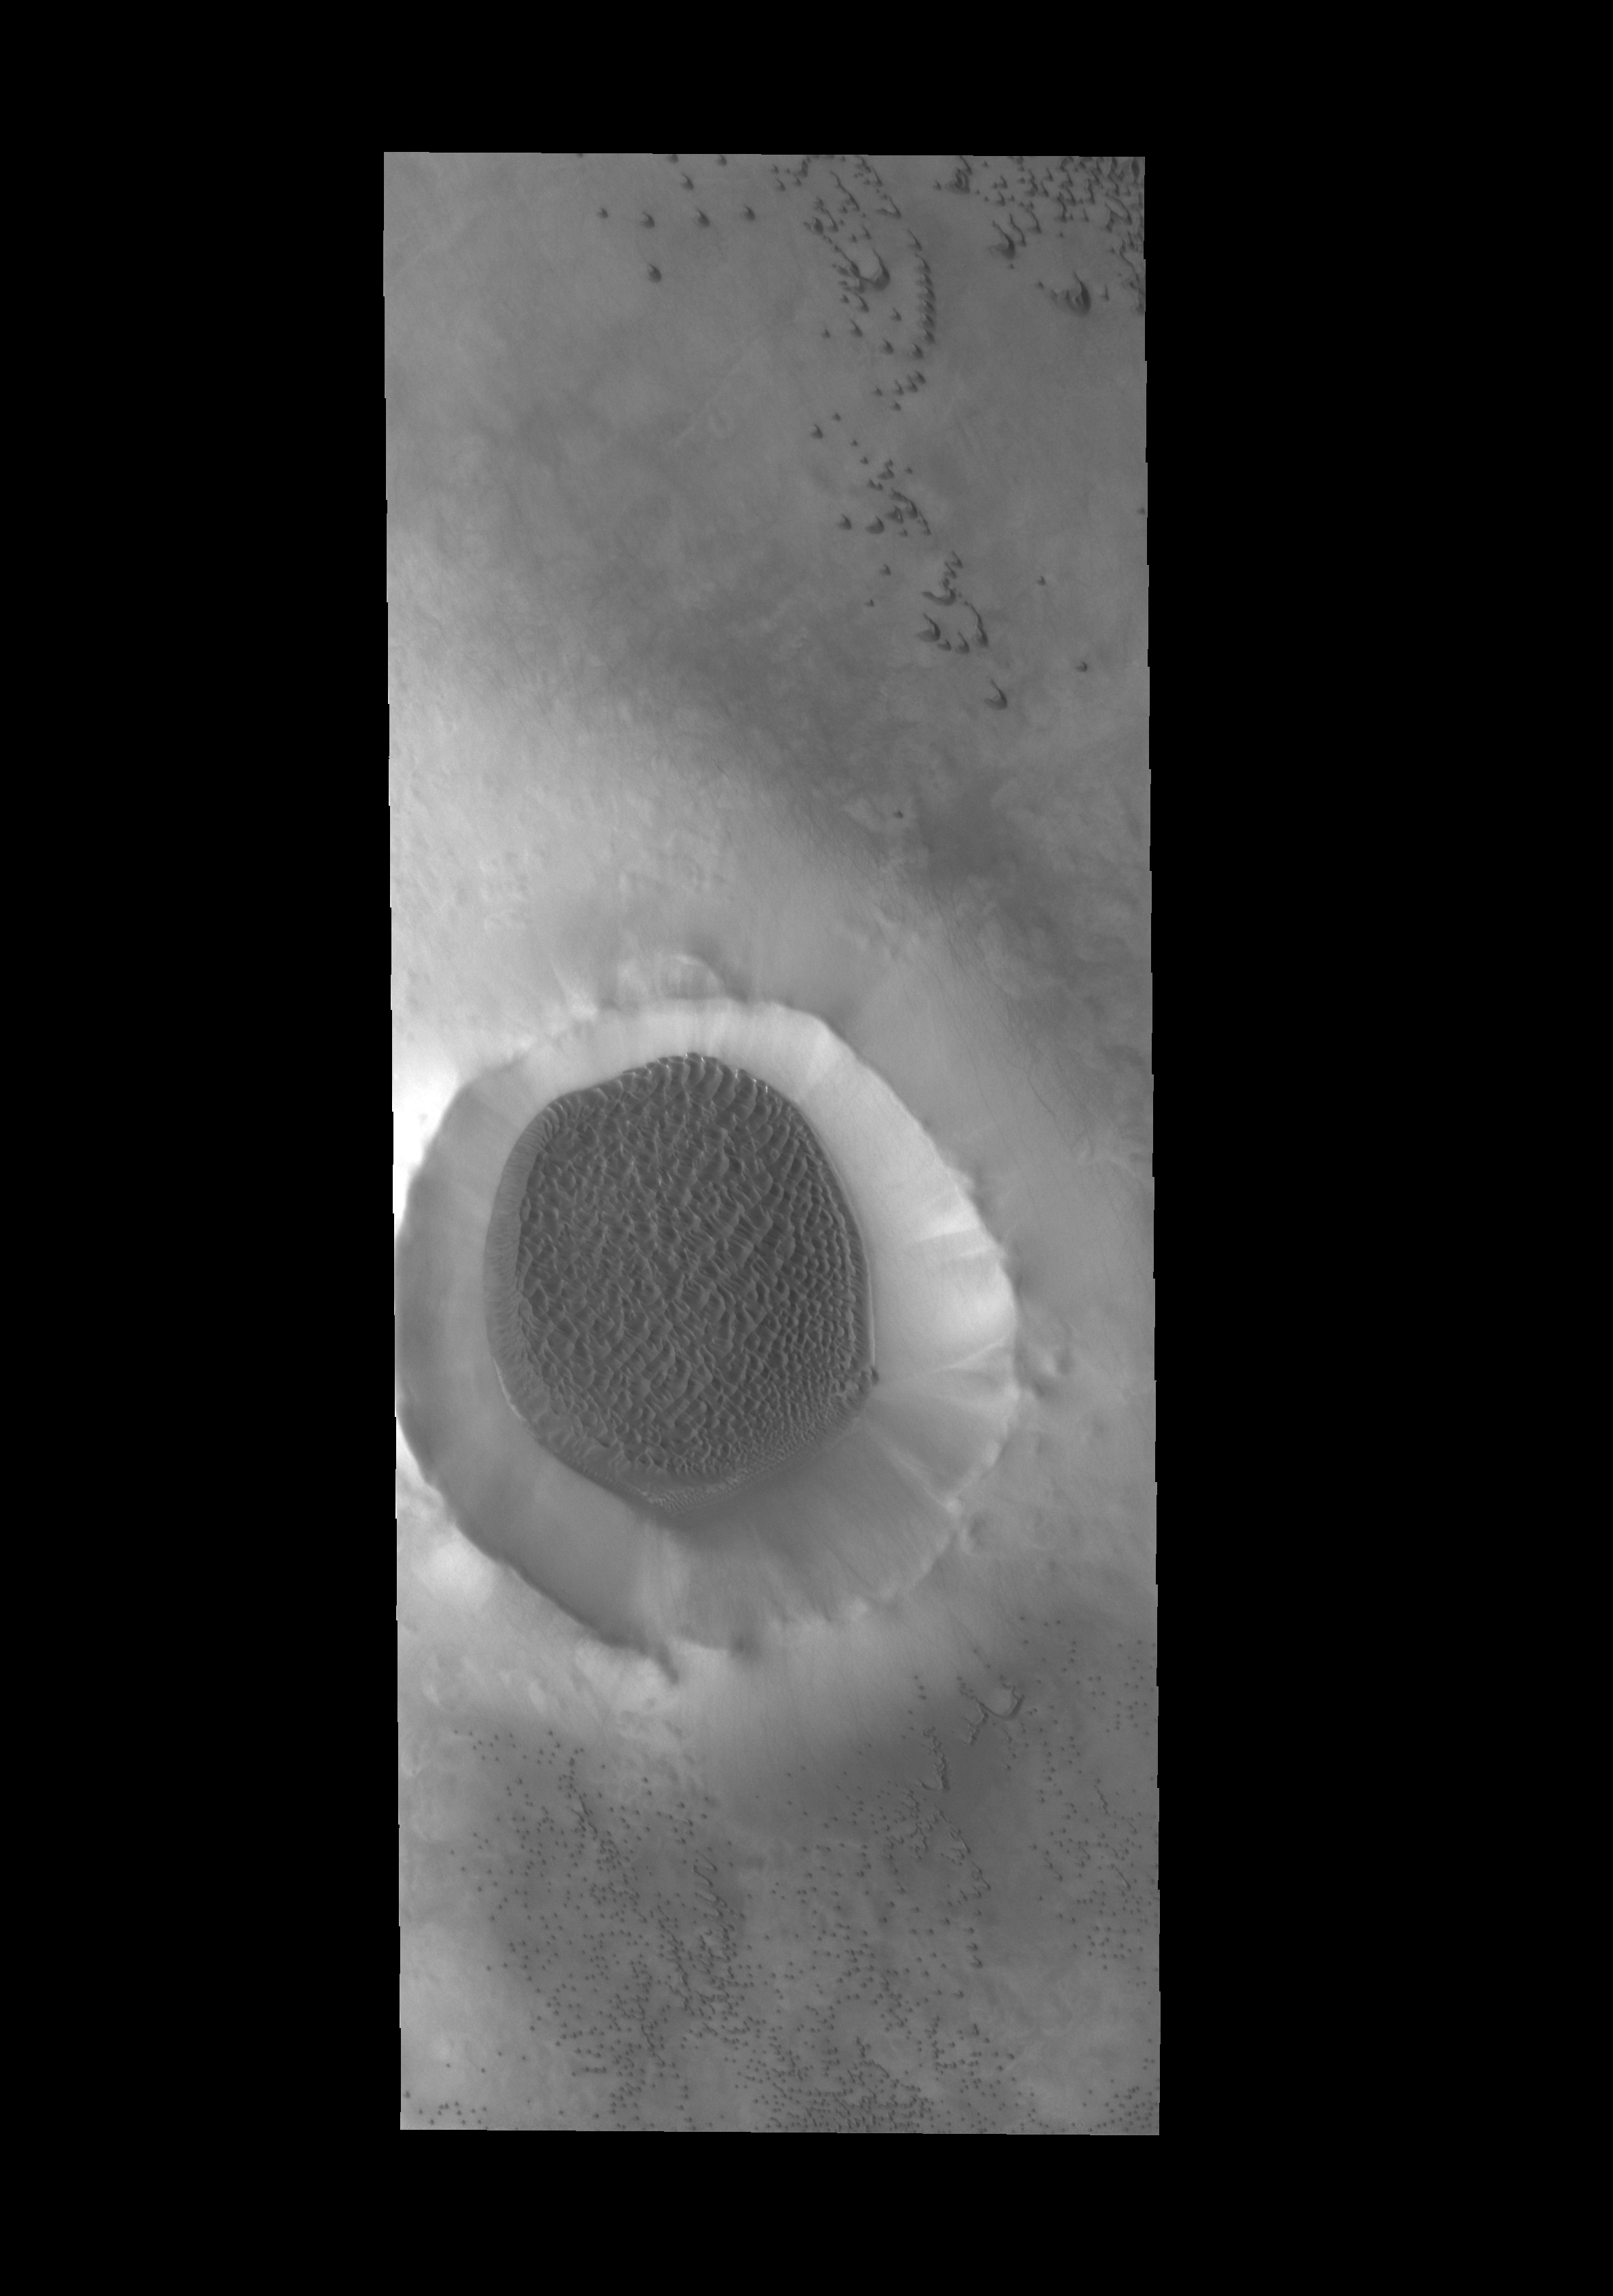

Crater Dunes

A sand sheet with surface dune forms covers the floor of this unnamed crater near the north pole.

Credit: NASA/JPL-Caltech/ASU